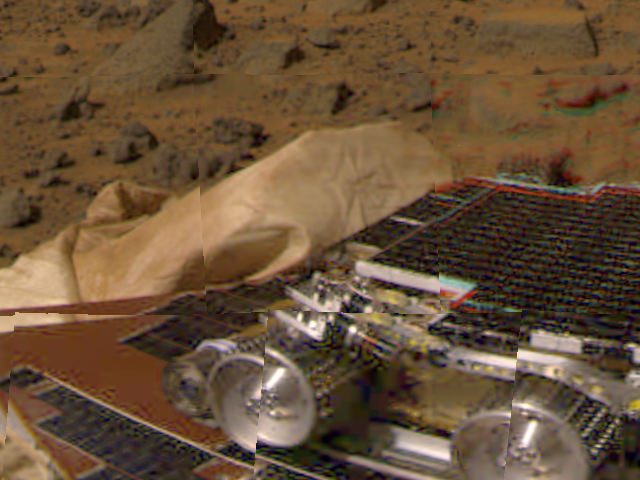

Martian terrain near Pathfinder

Large boulders are visible in this enlargement of pictures taken by the Mars Pathfinder lander camera on July 4, 1997. The landing site is in the dry flood channel named Ares Valles. The boulders probably represent deposits from one of the catastrophic floods that carved the ancient channel. Between the rocks is brownish windblown soil. The gray-tan sky results from dust particles in the atmosphere.

Pathfinder, a low-cost Discovery mission, is the first of a new fleet of spacecraft that are planned to explore Mars over the next ten years. Mars Global Surveyor, already en route, arrives at Mars on September 11 to begin a two year orbital reconnaissance of the planet’s composition, topography, and climate. Additional orbiters and landers will follow every 26 months.

Mars Pathfinder was developed and managed by the Jet Propulsion Laboratory for NASA’s Office of Space Science, Washington, D.C. JPL is an operating division of the California Institute of Technology (Caltech). The Imager for Mars Pathfinder (IMP) was developed by the University of Arizona Lunar and Planetary Laboratory under contract to JPL. Peter Smith is the Principal Investigator.

Photojournal note: Sojourner spent 83 days of a planned seven-day mission exploring the Martian terrain, acquiring images, and taking chemical, atmospheric and other measurements. The final data transmission received from Pathfinder was at 10:23 UTC on September 27, 1997. Although mission managers tried to restore full communications during the following five months, the successful mission was terminated on March 10, 1998.

Credit: NASA/JPL